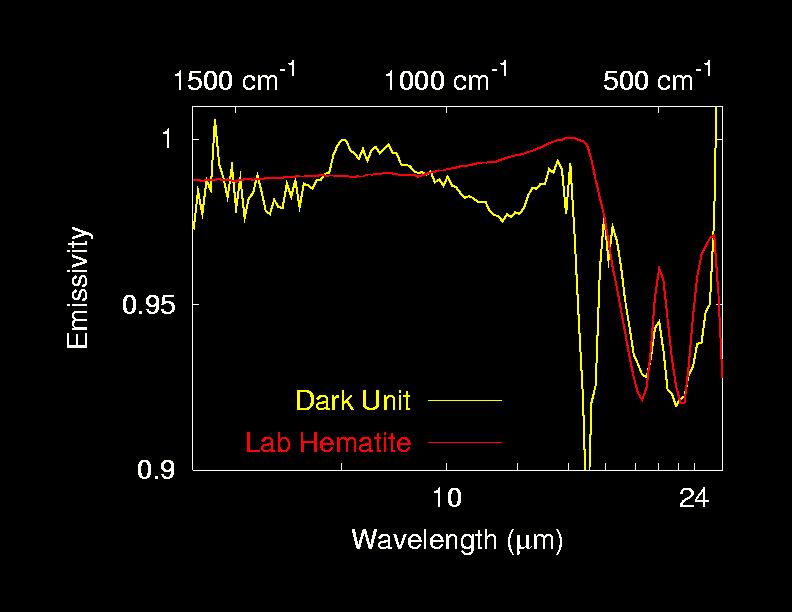

Hematite on Mars!

This spectrum captured by the Mars Exploration Rover Opportunity’s mini-thermal emission spectrometer shows the presence of grey hematite in the martian soil at Meridiani Planum, Mars. On Earth, hematite forms in the presence of water, at the bottom of lakes, springs and other bodies of standing water. But it can also arise without water in volcanic regions. Scientists hope to discover the origins of martian hematite with the help of Opportunity’s robotic set of geological tools. The yellow line represents the spectrum, or light signature, of the martian soil, while the red line shows the spectrum of pure hematite.

Credit: NASA/JPL/Arizona State University